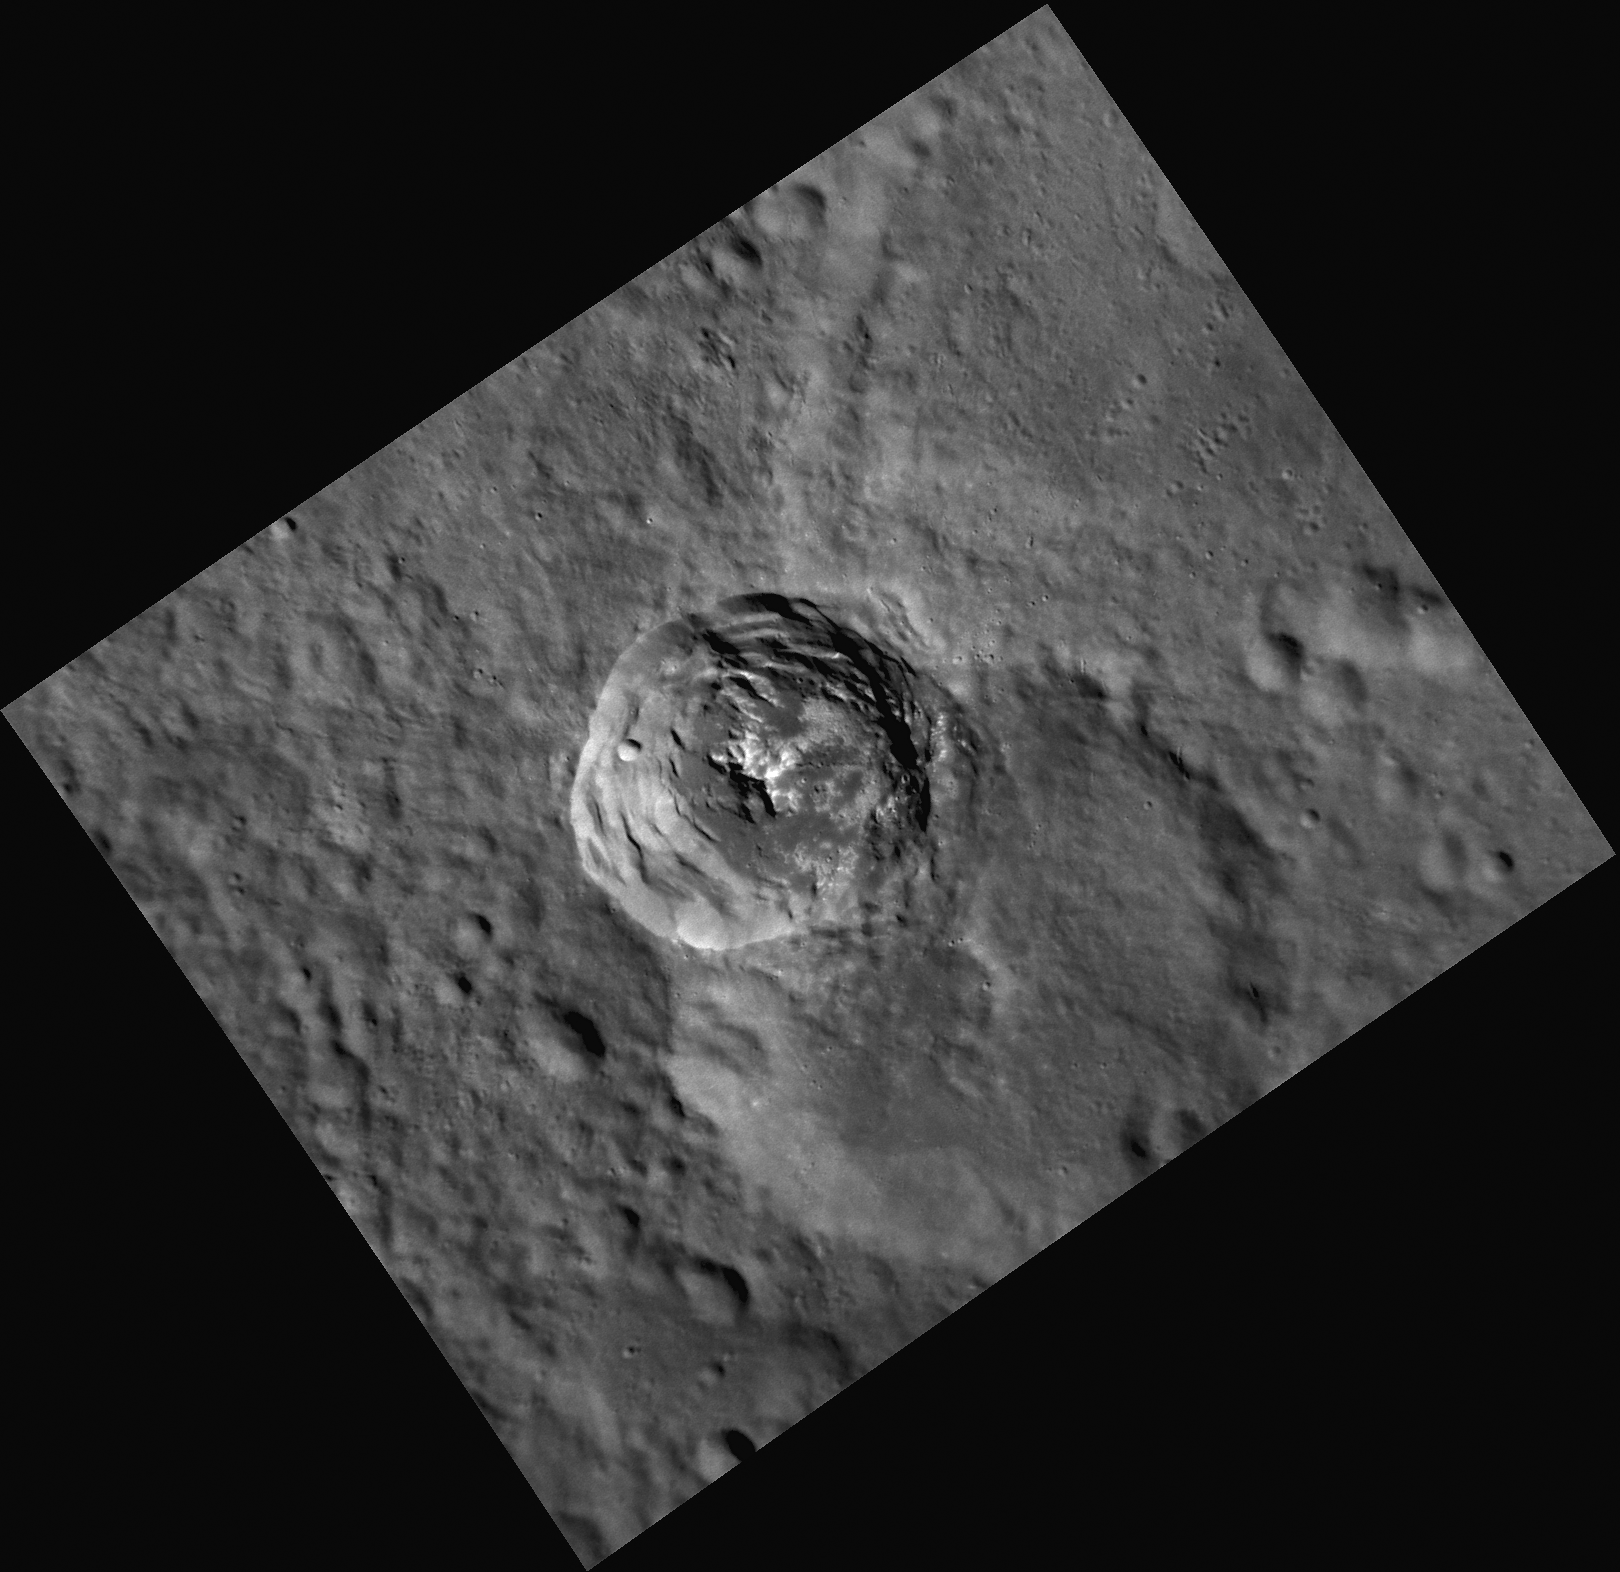

Lifting the Veil of Anonymity

This image, taken by the Narrow Angle Camera (NAC), shows a beautiful example of a crater with terraced walls and bright central peaks. This crater is currently unnamed, but if this crater, with the intriguing bright material on its floor, is studied in detail, it may be assigned a name according to the set of rules defined by the International Astronomical Union.

This image was acquired as a high-resolution targeted observation. Targeted observations are images of a small area on Mercury’s surface at resolutions much higher than the 250-meter/pixel (820 feet/pixel) morphology base map or the 1-kilometer/pixel (0.6 miles/pixel) color base map. It is not possible to cover all of Mercury’s surface at this high resolution during MESSENGER’s one-year mission, but several areas of high scientific interest are generally imaged in this mode each week.

The MESSENGER spacecraft is the first ever to orbit the planet Mercury, and the spacecraft’s seven scientific instruments and radio science investigation are unraveling the history and evolution of the Solar System’s innermost planet. Visit the Why Mercury? section of this website to learn more about the key science questions that the MESSENGER mission is addressing. During the one-year primary mission, MDIS is scheduled to acquire more than 75,000 images in support of MESSENGER’s science goals.

Date acquired: August 31, 2011
Image Mission Elapsed Time (MET): 223271934
Image ID: 699956
Instrument: Narrow Angle Camera (NAC) of the Mercury Dual Imaging System (MDIS)
Center Latitude: -54.33°
Center Longitude: 311.2° E
Resolution: 100 meters/pixel
Scale: The terraced crater in the center of the image is about 36 km (22 miles) in diameter.
Incidence Angle: 67.6°
Emission Angle: 35.2°
Phase Angle: 32.3°

These images are from MESSENGER, a NASA Discovery mission to conduct the first orbital study of the innermost planet, Mercury. For information regarding the use of images, see the MESSENGER image use policy.

Credit: NASA/Johns Hopkins University Applied Physics Laboratory/Carnegie Institution of Washington